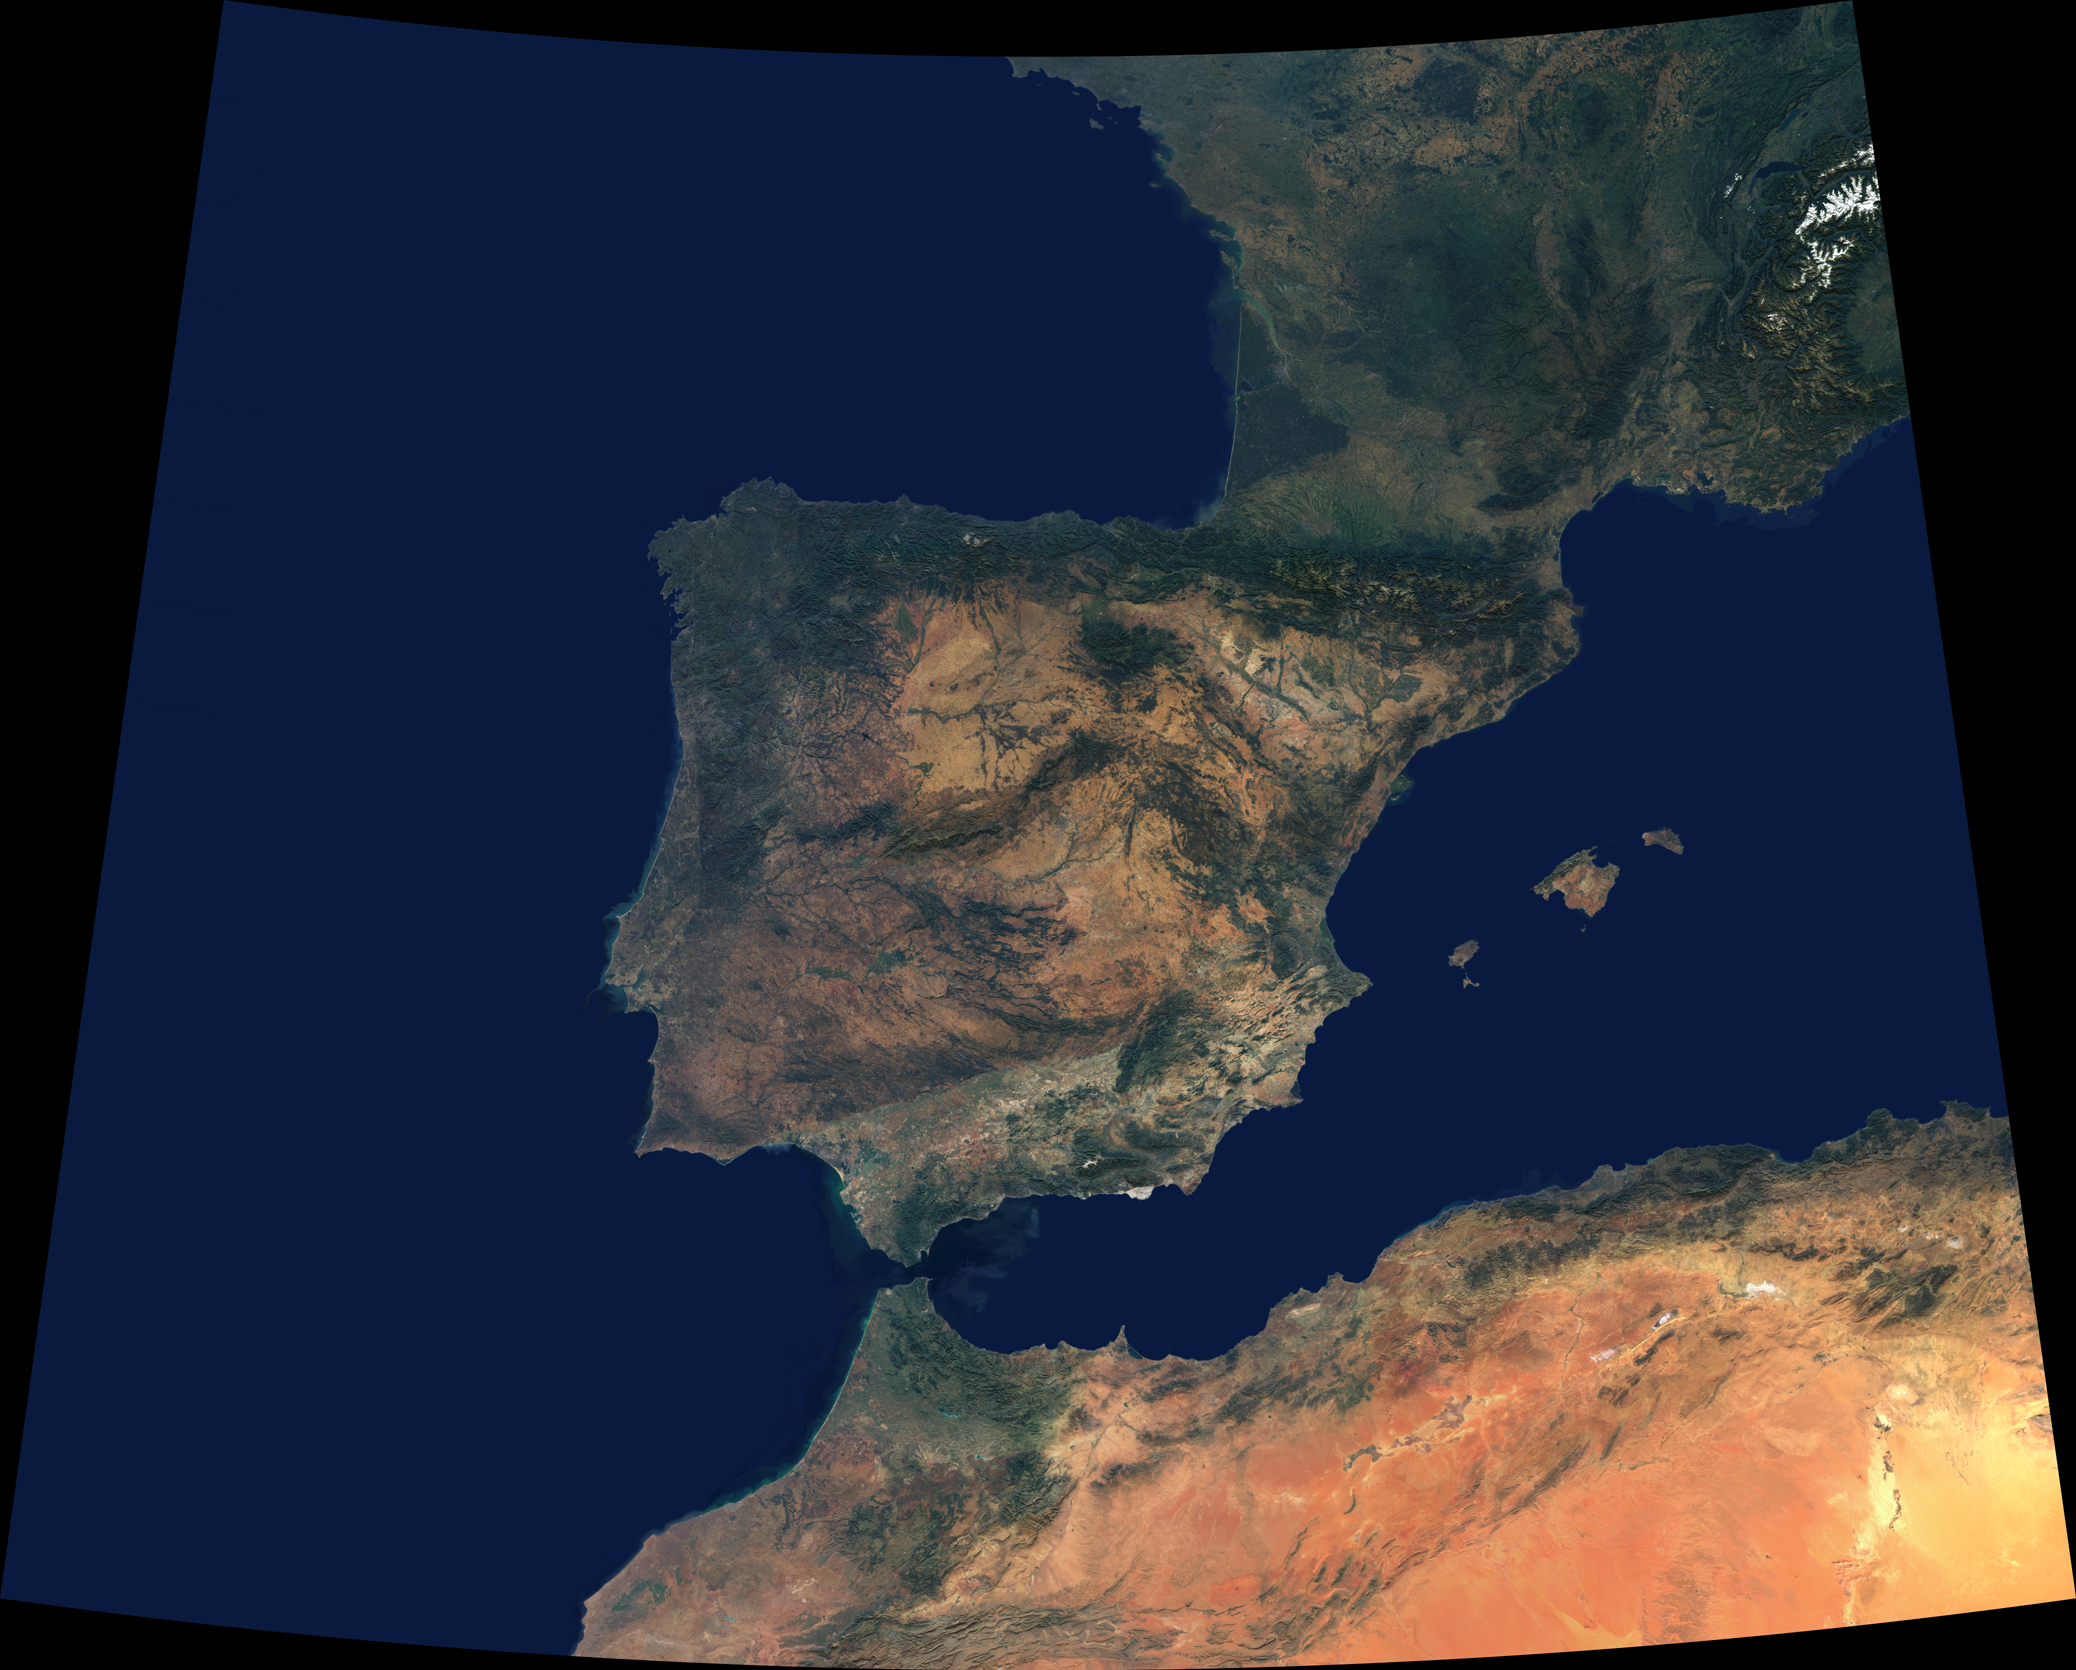

Where Europe meets Africa

Data from a portion of the imagery acquired by the Multi-angle Imaging SpectroRadiometer’s vertical-viewing (nadir) camera during 2000-2002 were combined to create this cloud-free natural-color mosaic of southwestern Europe and northwestern Morocco and Algeria. The image extends from 48°N, 16°W in the northwest to 32°N, 8°E in the southeast. It is displayed in Albers conic equal-area projection (a projection which is frequently used for equal-area maps of regions that are predominantly east-west in extent).

From the northeast, the image traverses a portion of the Swiss Alps (partially snow-covered) and a small part of Italy’s Po Valley. The northern portion of the image also includes the western coast of France and much of southern and southwestern France’s undulating terrain, which continues until reaching the hills of the Pyrenees. The Pyrenees act as the natural frontier to the Iberian Peninsula — a landmass comprised of Spain and Portugal. The Peninsular landscapes are extremely varied, with some almost desert-like, others green and fertile. About half of Spain is situated atop a high plain, known as the Central Plateau, and many mountain ranges, rivers, geological basement rock and vegetation types are found across this great plateau. The largest alluvial plain is Andalusia in the south, where the valley of the Guadalquivir River is shut in by mountain ranges on every side except the southwest, where the valley descends to the Atlantic. The islands of Mallorca, Menorca and Ibiza are Spanish territories in the western Mediterranean. At the Strait of Gibralter, Spain and Morocco very nearly kiss, and Morocco appears relatively verdant along its northern coastal corner. The rugged Atlas Mountain ranges traverse northern Algeria and Morocco.

The Multi-angle Imaging SpectroRadiometer observes the daylit Earth continuously from pole to pole, and every 9 days views the entire globe between 82 degrees north and 82 degrees south latitude. This data product was generated from a portion of the imagery acquired during 2000-2002.MISR was built and is managed by NASA’s Jet Propulsion Laboratory, Pasadena, CA, for NASA’s Office of Earth Science, Washington, DC. The Terra satellite is managed by NASA’s Goddard Space Flight Center, Greenbelt, MD. JPL is a division of the California Institute of Technology.

Credit: NASA/GSFC/LaRC/JPL, MISR Team